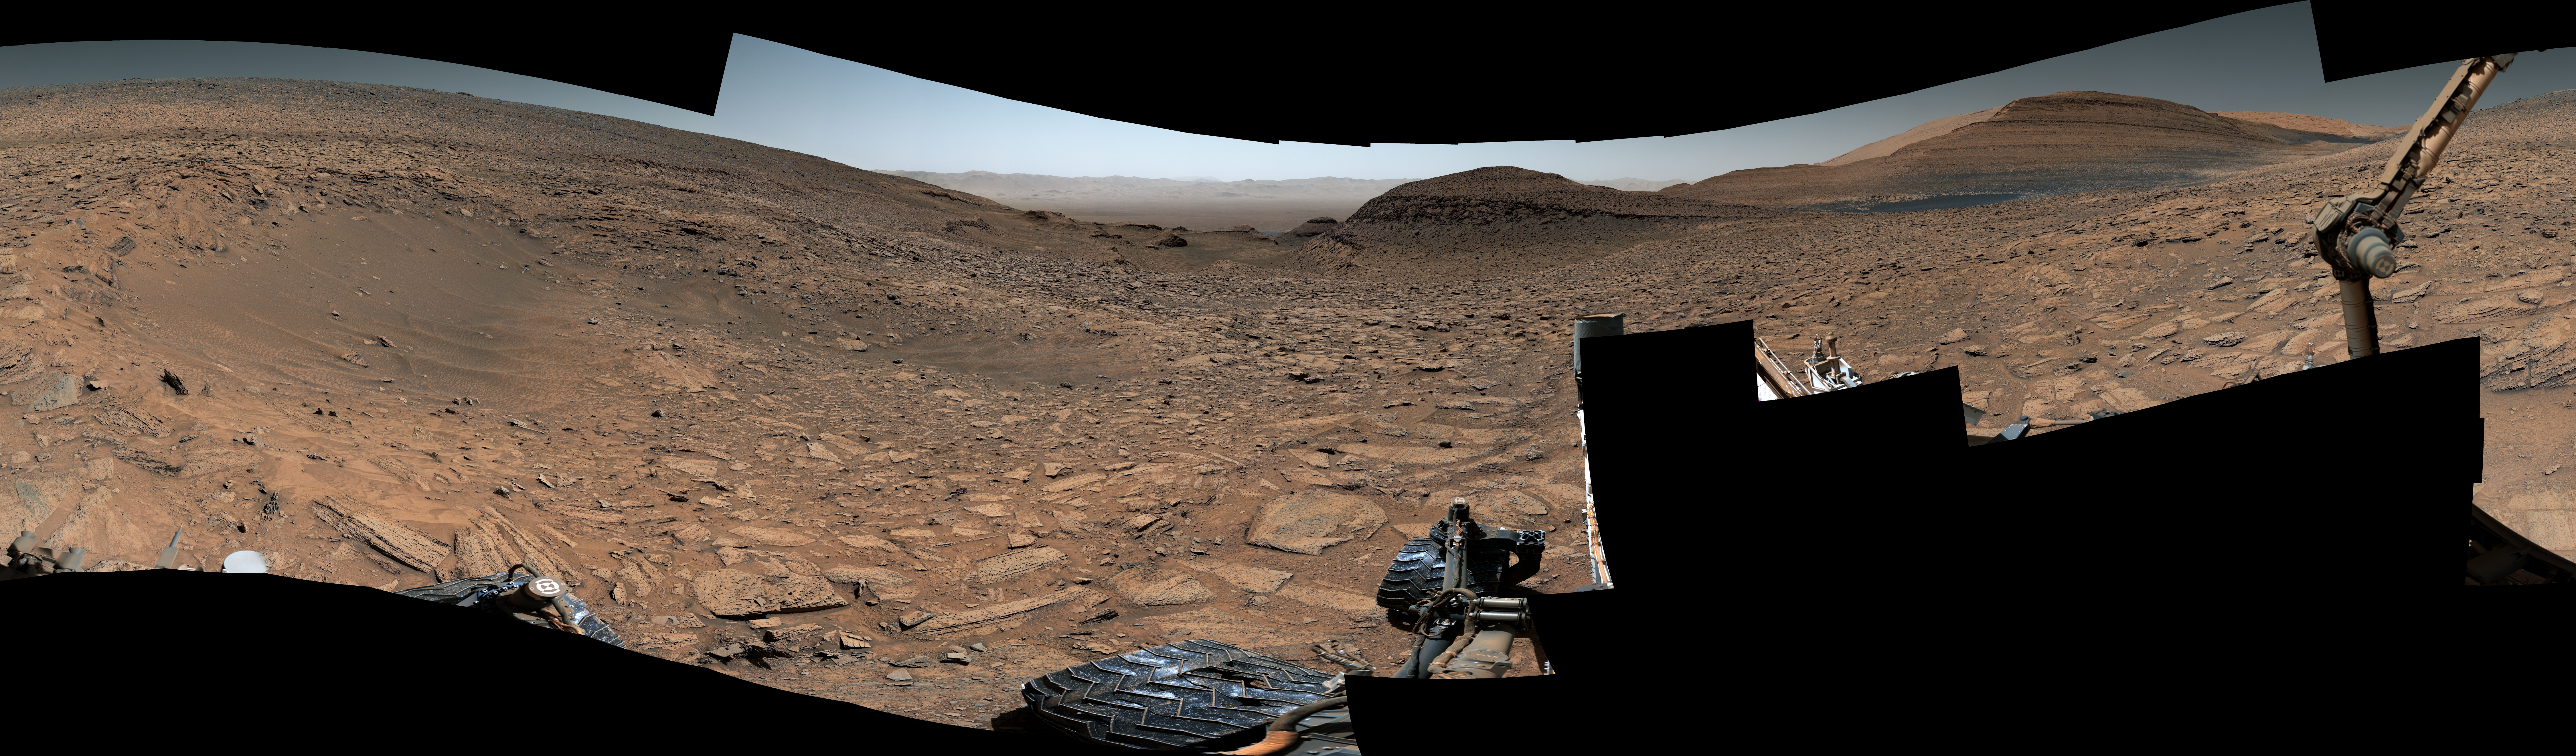

Curiosity Views a Crater at ‘Jau’

Maximum resolution PNG, 29163 x 8557 pixels (337 MB)

NASA’s Curiosity Mars rover captured this 360-degree view showing an impact crater in a location nicknamed “Jau.” The scene was captured with the rover’s Mastcam on July 25, 2023, the 3,899th Martian day, or sol, of the mission. This was one of dozens of impact craters within a crater cluster Curiosity stopped by after completing one of its most difficult climbs ever.

This particular crater is estimated to be about 60 feet (18 meters) wide. Part of Curiosity’s robotic arm can be seen at right. In the center of the scene is the path back down a slope toward “Marker Band Valley,” which Curiosity passed through on its way to Jau. Beyond that are the floor and northern rim of Gale Crater.

This mosaic is made up of 129 images that were stitched together after being sent back to Earth. The color has been adjusted to match lighting conditions as the human eye would see them on Earth.

Curiosity was built by NASA’s Jet Propulsion Laboratory, which is managed by Caltech in Pasadena, California. JPL leads the mission on behalf of NASA’s Science Mission Directorate in Washington. Malin Space Science Systems in San Diego built and operates Mastcam.

Credit: NASA/JPL-Caltech/MSSS